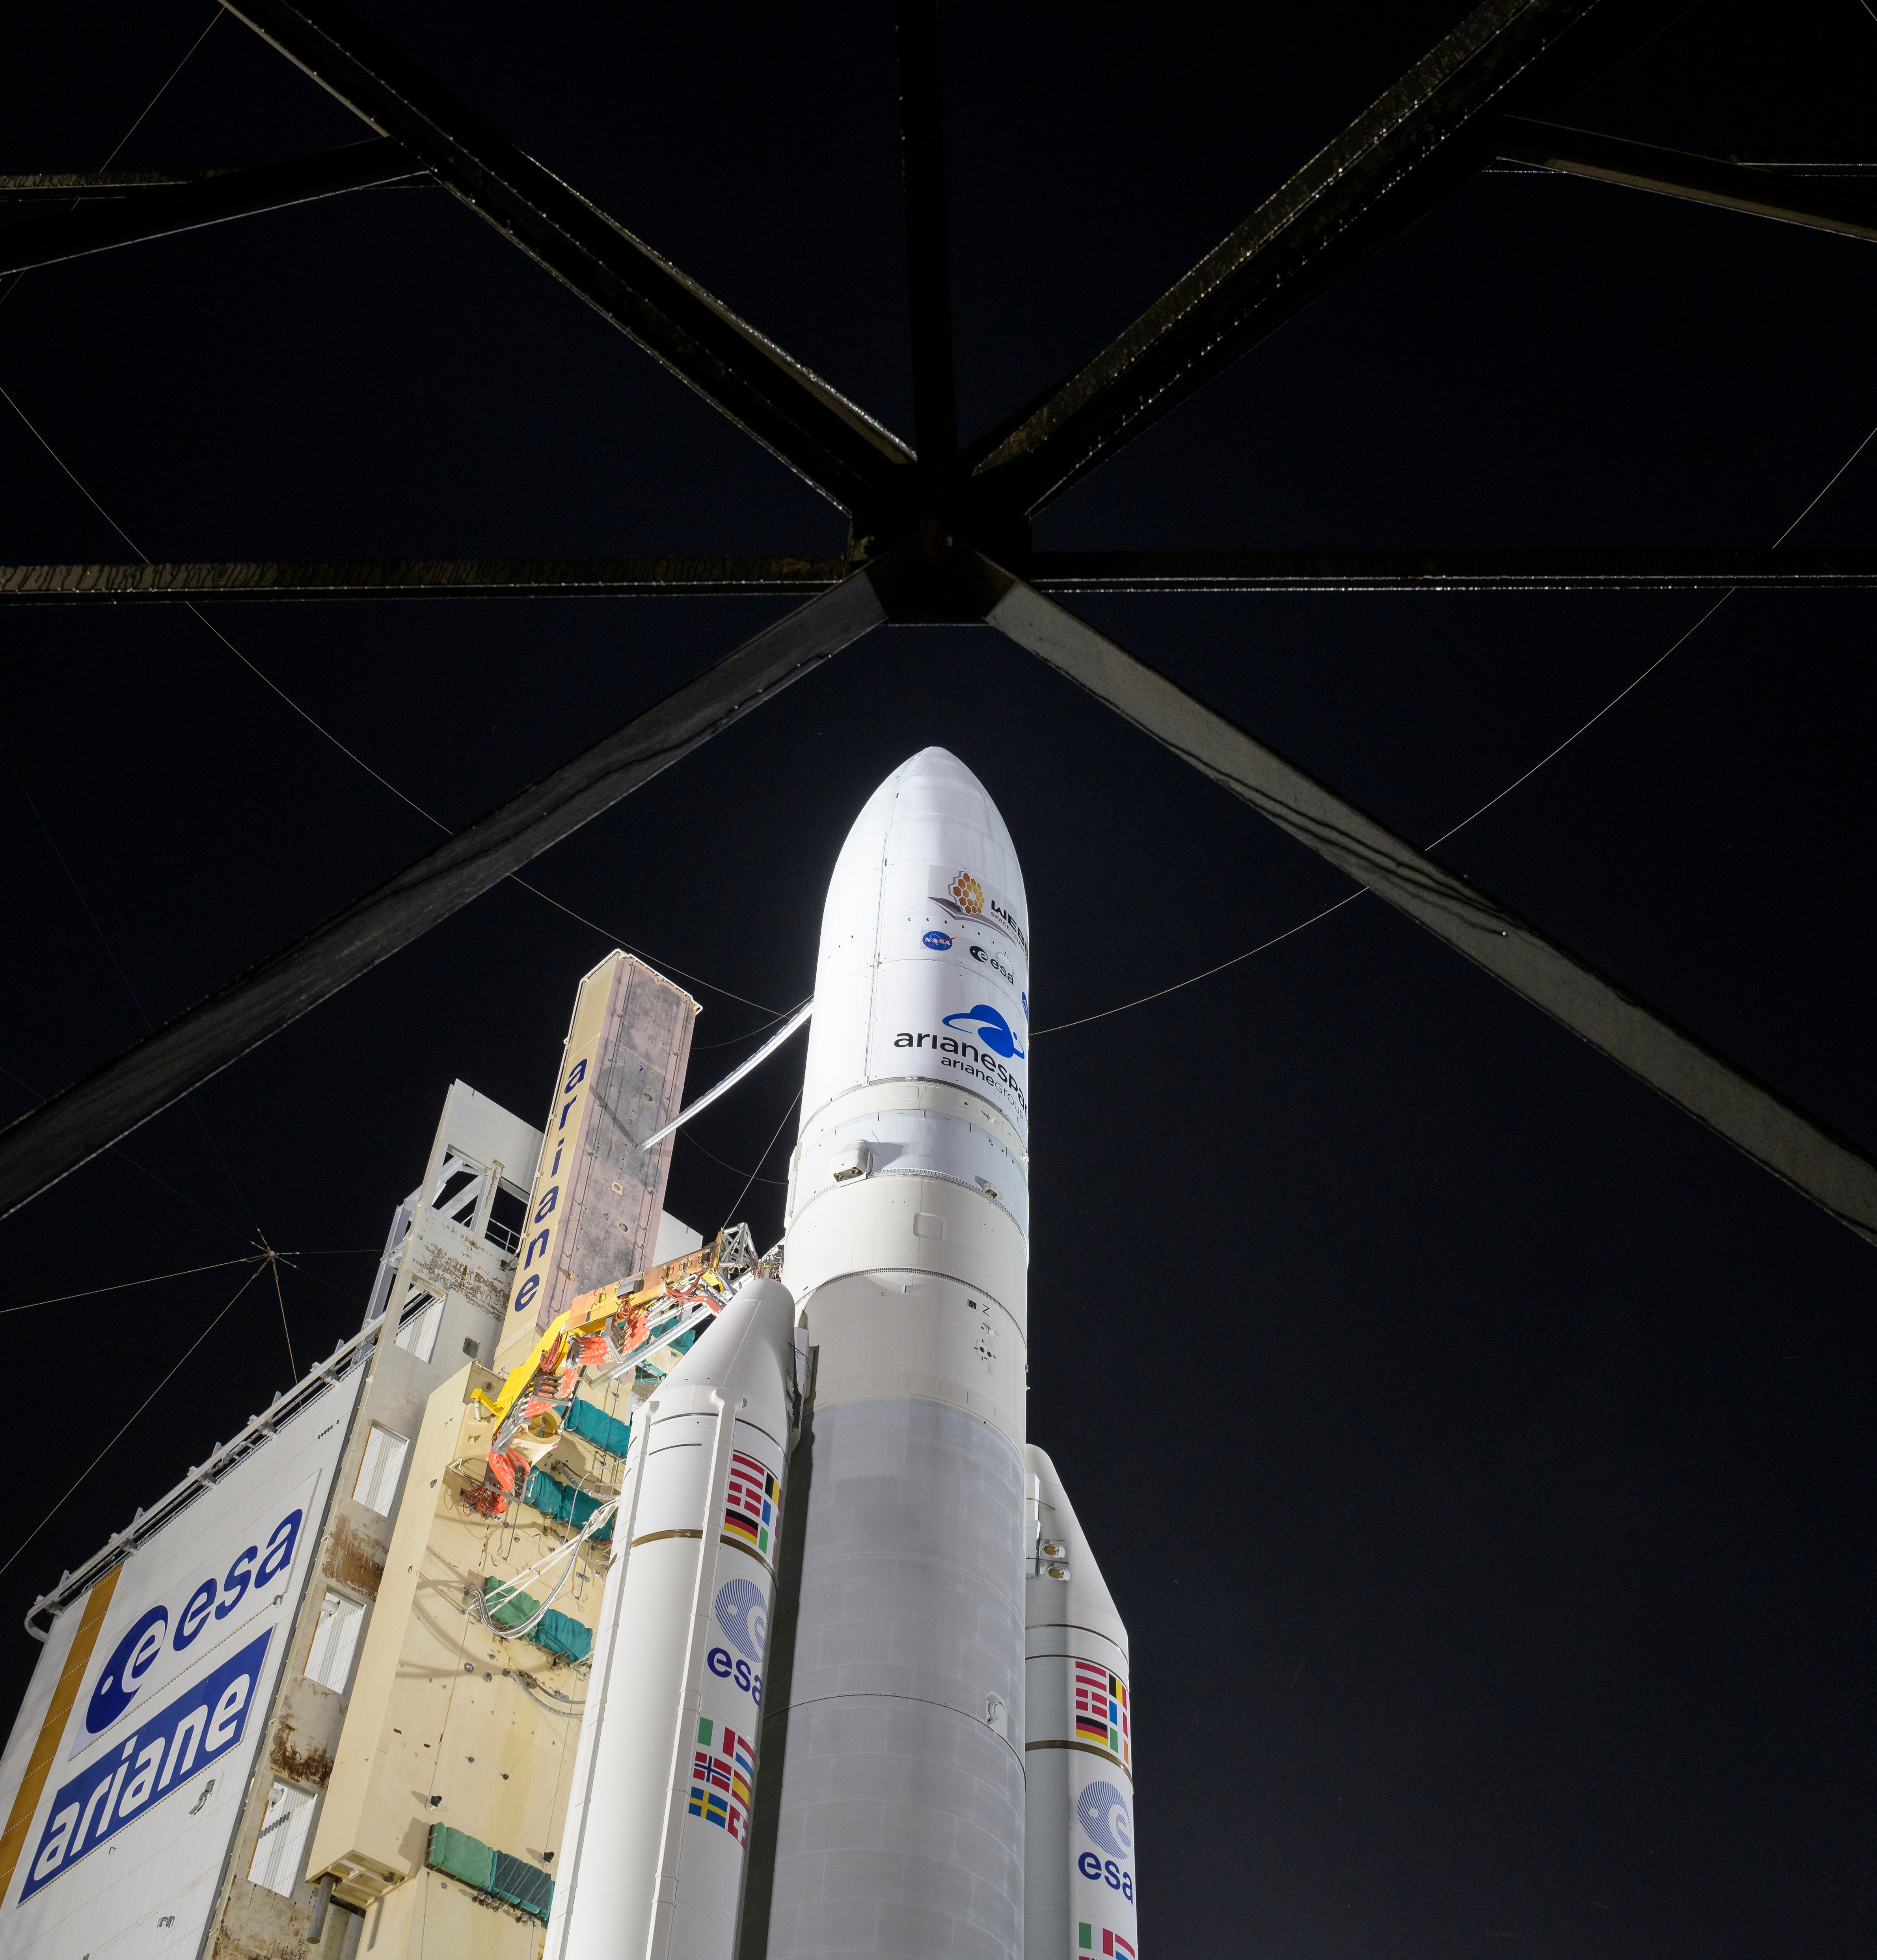

Ariane 5 with James Webb Space Telescope Prelaunch

Arianespace's Ariane 5 rocket with NASA’s James Webb Space Telescope onboard, is seen at the launch pad, Thursday, Dec. 23, 2021, at Europe’s Spaceport, the Guiana Space Center in Kourou, French Guiana. The James Webb Space Telescope (sometimes called JWST or Webb) is a large infrared telescope with a 21.3 foot (6.5 meter) primary mirror. The observatory will study every phase of cosmic history—from within our solar system to the most distant observable galaxies in the early universe.

Credit: NASA/Bill Ingalls